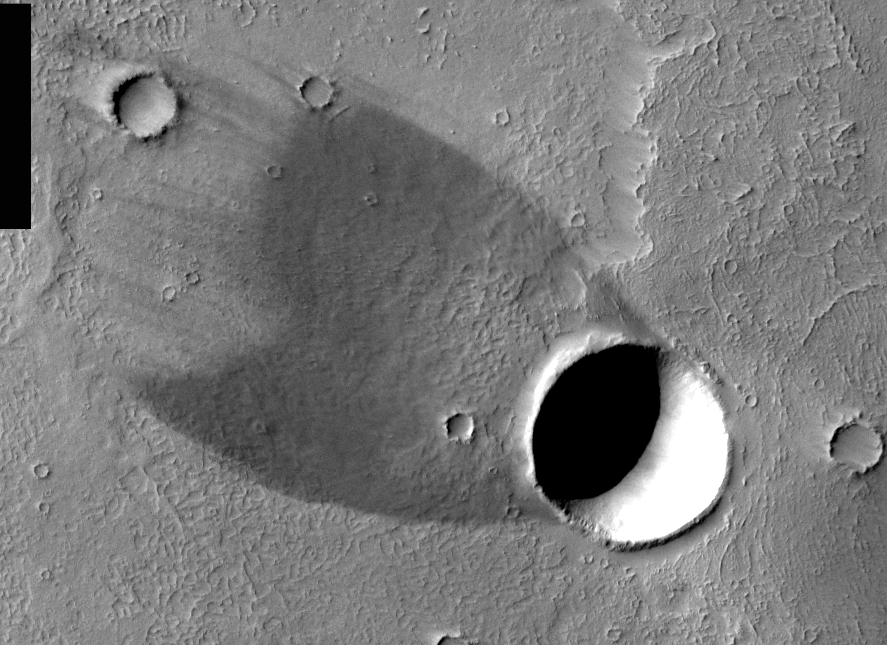

THEMIS Images as Art #17

Wind shadow and real shadow combine with an impact crater to produce a “comet.” Winds blowing over the crater’s rim have scoured the ground behind the crater free of light-colored dust, leaving exposed a relatively bare lava flow. The crater spans a width of about 3 kilometers (2 miles).

Humanity is a very visual species. We rely on our eyes to tell us what is going on in the world around us. Put any image in front of a person and that person will examine the picture looking for anything familiar. Even if the examiner has no idea what he/she is looking at in a picture, he/she will still be able to make a statement about the picture, usually preceded by the words “it looks like…” The image above is part of the surface of Mars, but is presented for its artistic value rather than its scientific value. When first viewed, this image solicited a statement that “it looks like…” something seen in everyday life.

Note: this THEMIS visual image has not been radiometrically nor geometrically calibrated for this preliminary release. An empirical correction has been performed to remove instrumental effects. A linear shift has been applied in the cross-track and down-track direction to approximate spacecraft and planetary motion. Fully calibrated and geometrically projected images will be released through the Planetary Data System in accordance with Project policies at a later time.

NASA’s Jet Propulsion Laboratory manages the 2001 Mars Odyssey mission for NASA’s Office of Space Science, Washington, D.C. The Thermal Emission Imaging System (THEMIS) was developed by Arizona State University, Tempe, in collaboration with Raytheon Santa Barbara Remote Sensing. The THEMIS investigation is led by Dr. Philip Christensen at Arizona State University. Lockheed Martin Astronautics, Denver, is the prime contractor for the Odyssey project, and developed and built the orbiter. Mission operations are conducted jointly from Lockheed Martin and from JPL, a division of the California Institute of Technology in Pasadena.

Credit: NASA/JPL/Arizona State University